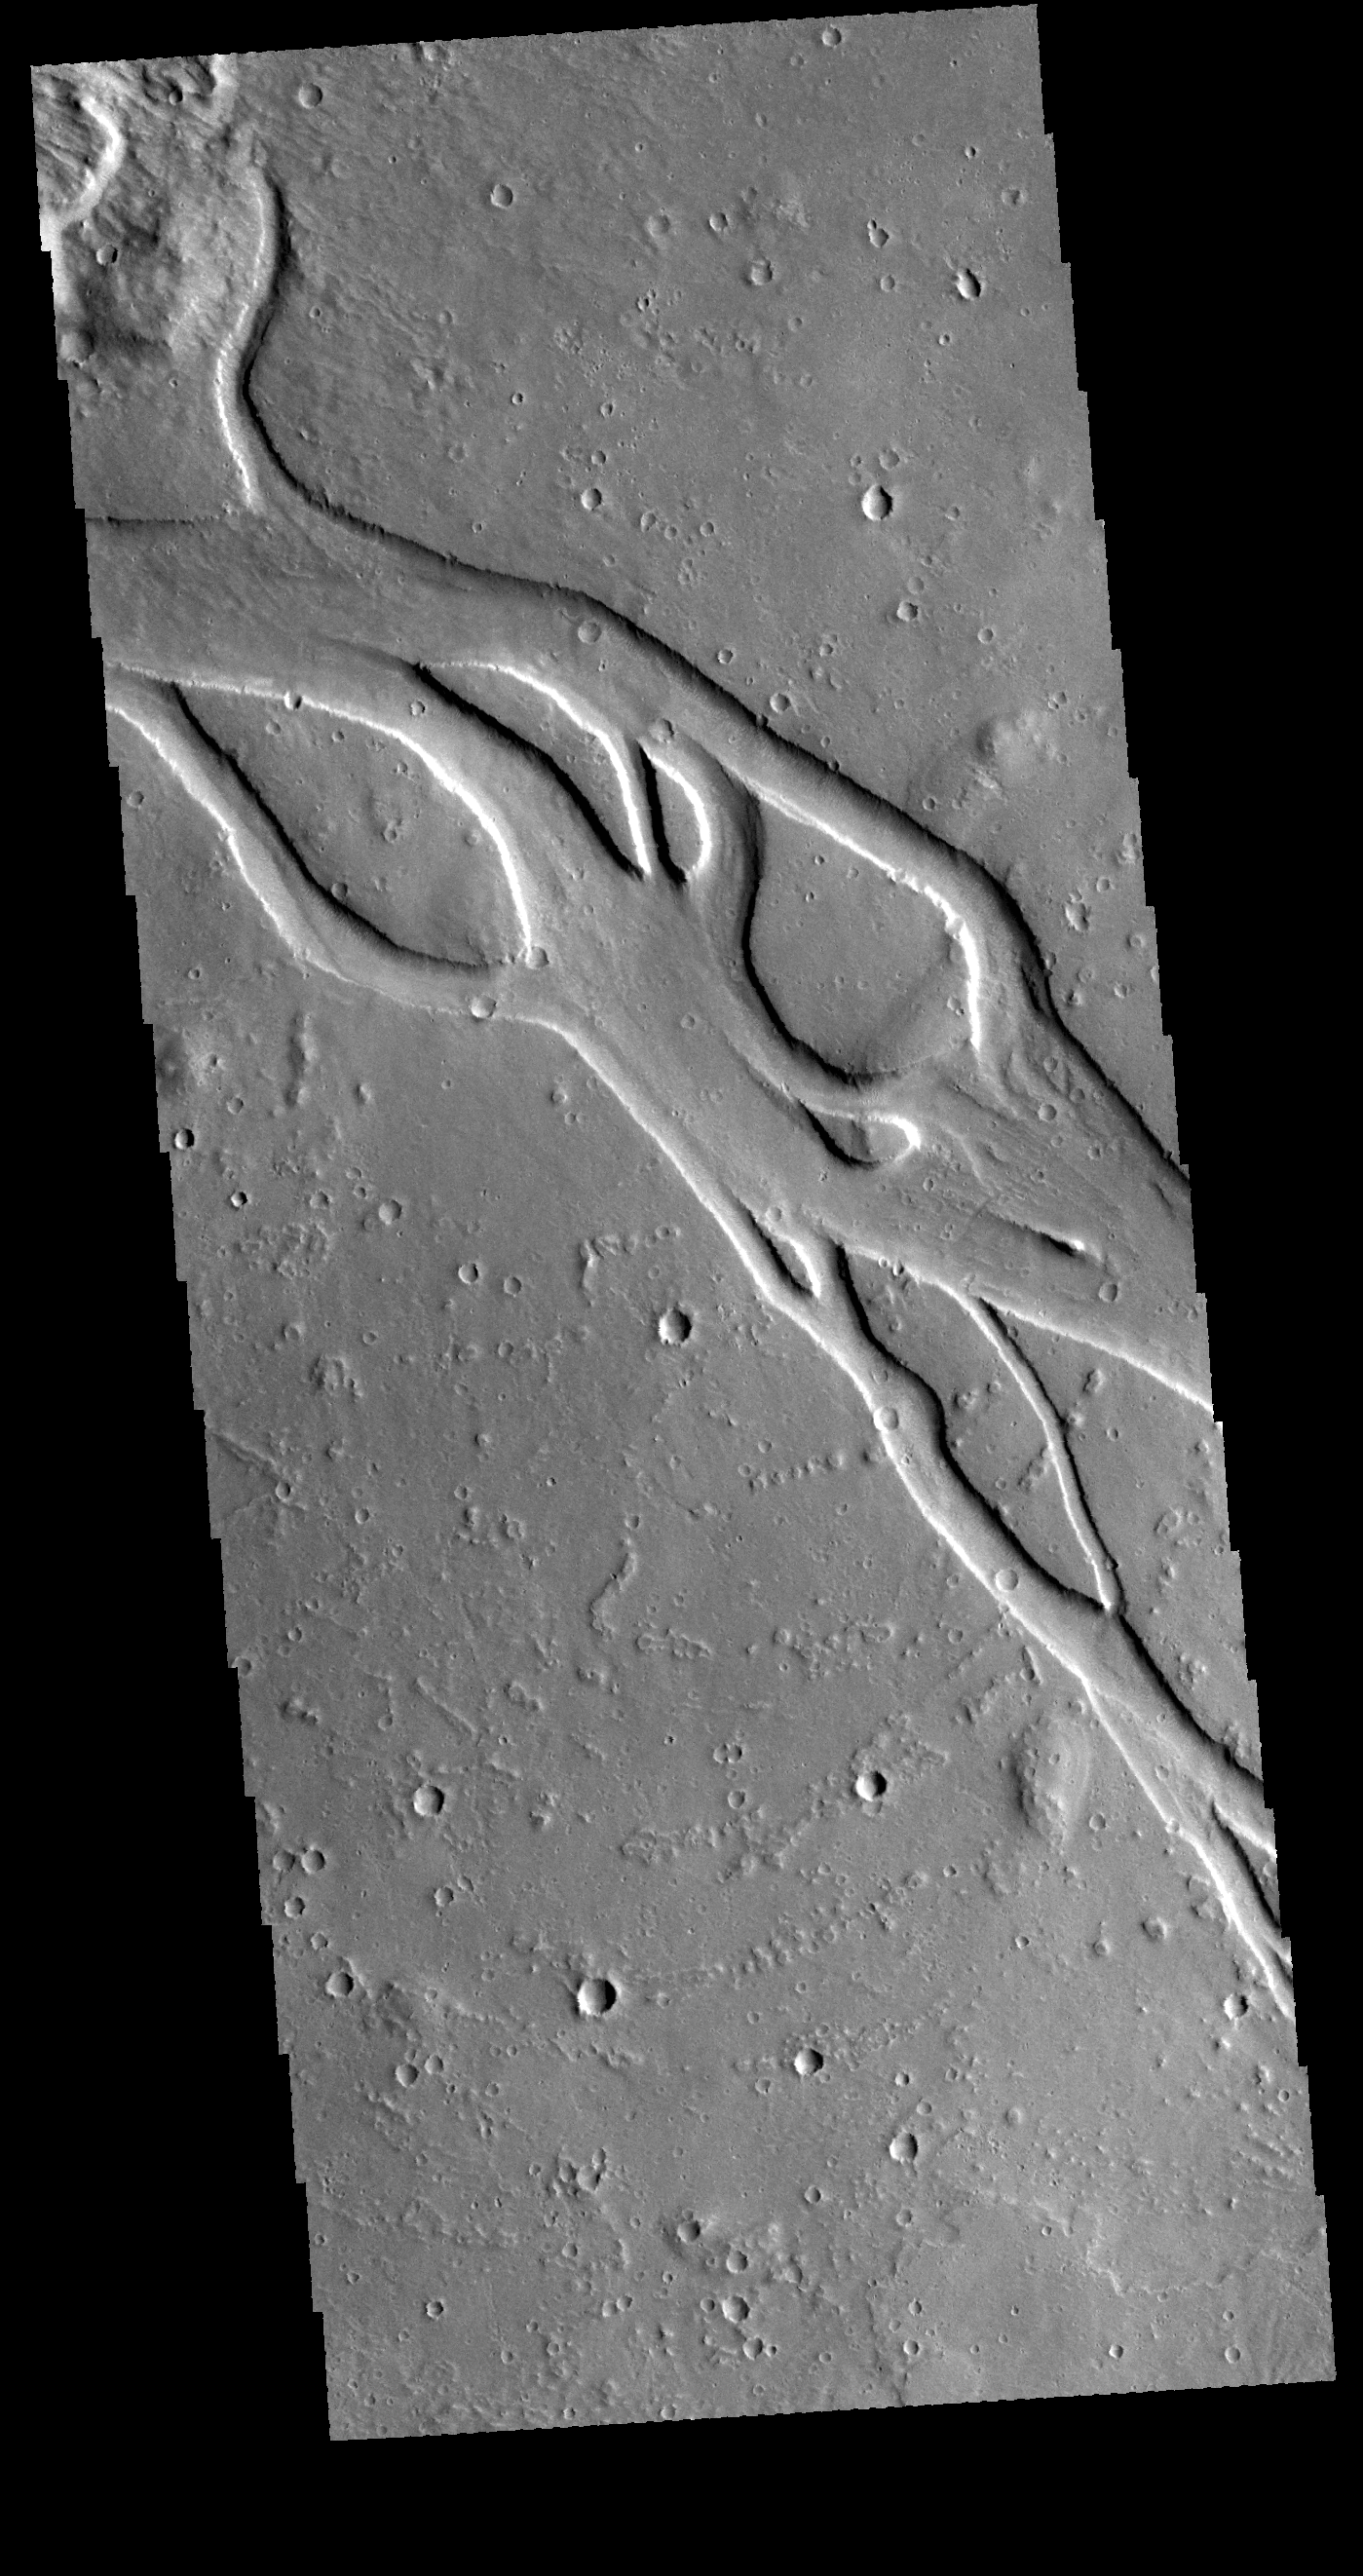

Hebrus Valles

This VIS image shows a portion of Hebrus Valles. This channel system is located west of the Elysium volcanic complex. The streamlined islands in the channel indicate the fluid flow was towards the upper left of the image.

Credit: NASA/JPL-Caltech/ASU